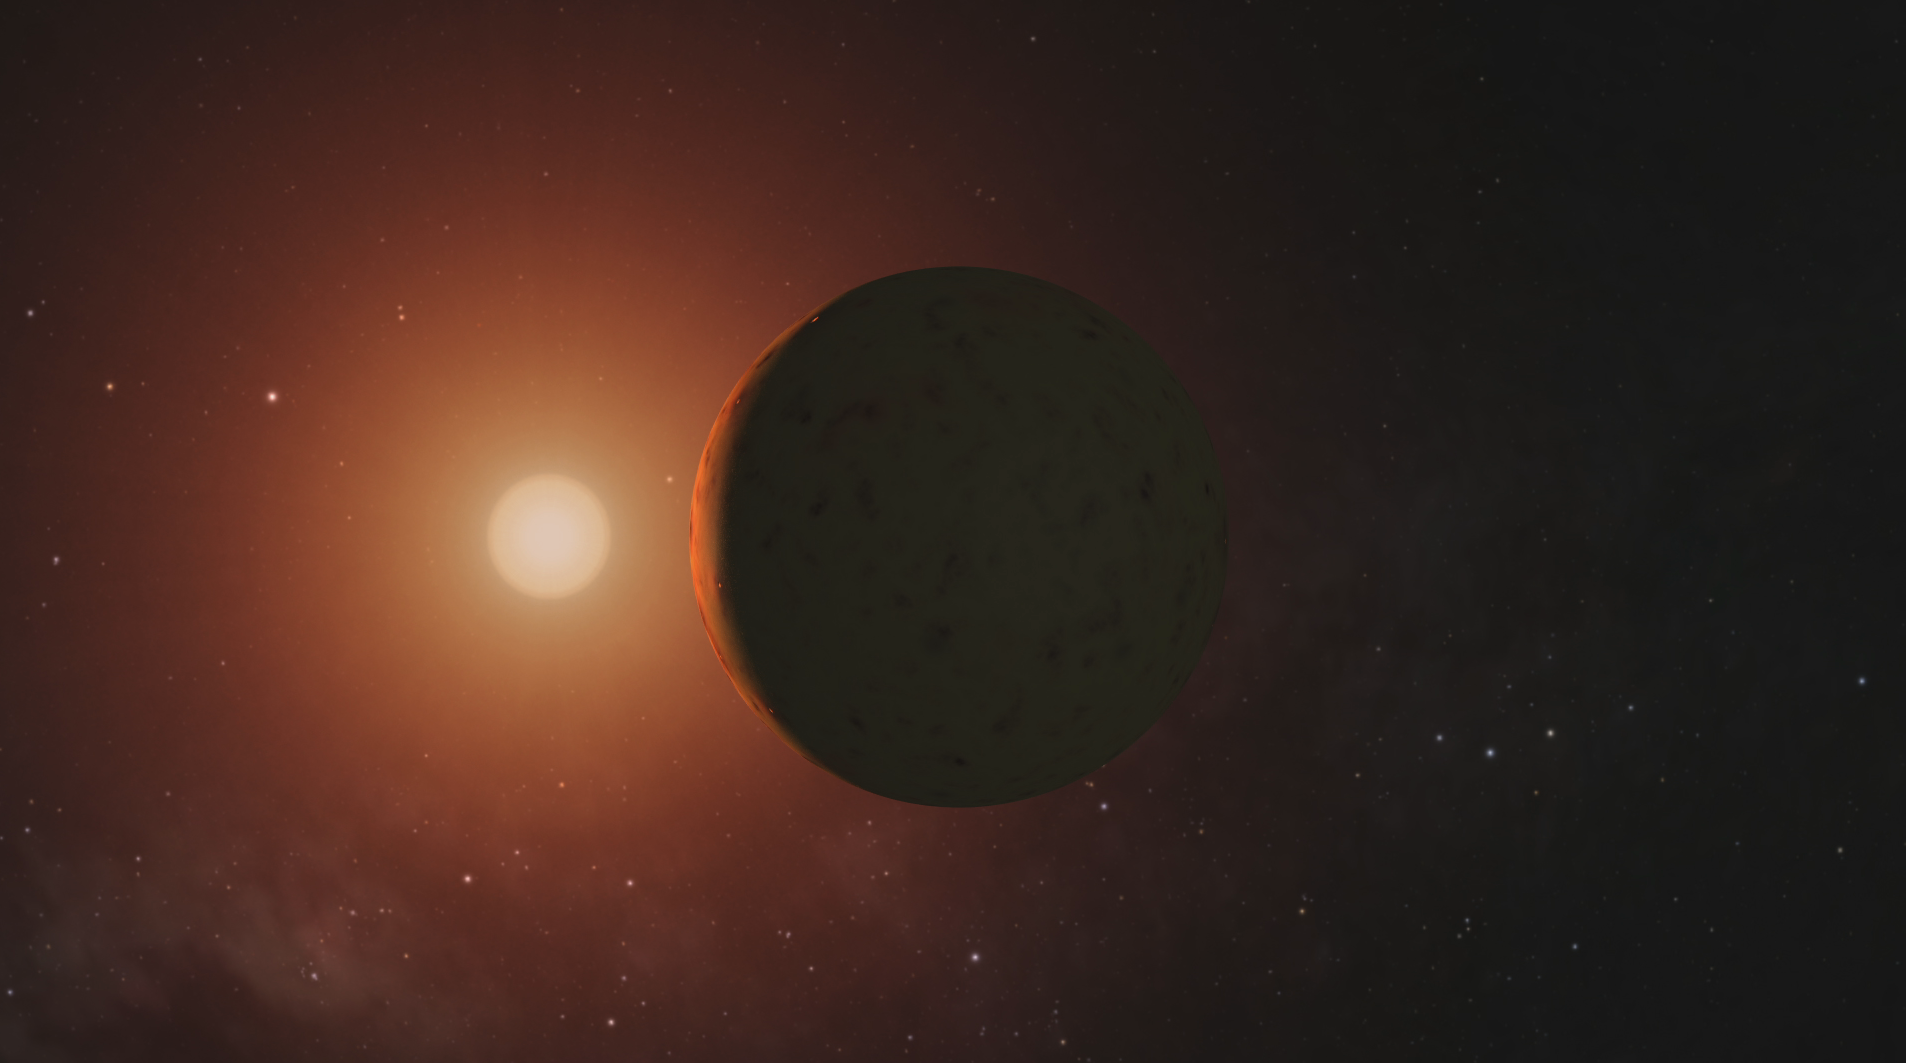

TRAPPIST-1 Planets – Flyaround Animation

This video depicts artist’s concepts of each of the seven planets orbiting TRAPPIST-1, an ultra-cool dwarf star. Over 21 days, NASA’s Spitzer Space Telescope measured the drop in light as each planet passed in front of the star. Spitzer was able to identify a total of seven rocky worlds, including three in the habitable zone where life is possible. The study established the planets’ size, distance from their sun and, for some of them, their approximate mass and density. It also established that some, if not all, these planets are tidally locked, meaning one face of the planet permanently faces their sun.

The planets appear in the order of innermost to outermost planets.

These artist’s concepts were designed as follows: TRAPPIST-1b, closest to the star, was modeled on Jupiter’s moon Io, which has volcanic features due to strong gravitational tugs. TRAPPIST-1c is shown as a rocky, warm world with a small ice cap on the side that never faces the star. TRAPPSIT-1d is rocky and has water only in a thin band along the terminator, dividing the day side and night side.

TRAPPIST-1e and TRAPPIST-1f are both shown covered in water, but with progressively larger ice caps on the night side. TRAPPIST-1g is portrayed with an atmosphere like Neptune’s, although it is still a rocky world. The farthest planet, TRAPPIST-1h, is shown as covered in ice, similar to Jupiter’s icy moon Europa.

The background stars are what you would see if you were in the TRAPPIST-1 system. Orion passes behind the planets, recognizable but distorted from what we’re familiar with, in addition to Taurus and Pleiades.

NASA’s Jet Propulsion Laboratory, Pasadena, California, manages the Spitzer Space Telescope mission for NASA’s Science Mission Directorate, Washington. Science operations are conducted at the Spitzer Science Center at Caltech, also in Pasadena. Spacecraft operations are based at Lockheed Martin Space Systems Company, Littleton, Colorado. Data are archived at the Infrared Science Archive housed at Caltech/IPAC. Caltech manages JPL for NASA.

Credit: NASA/JPL-Caltech